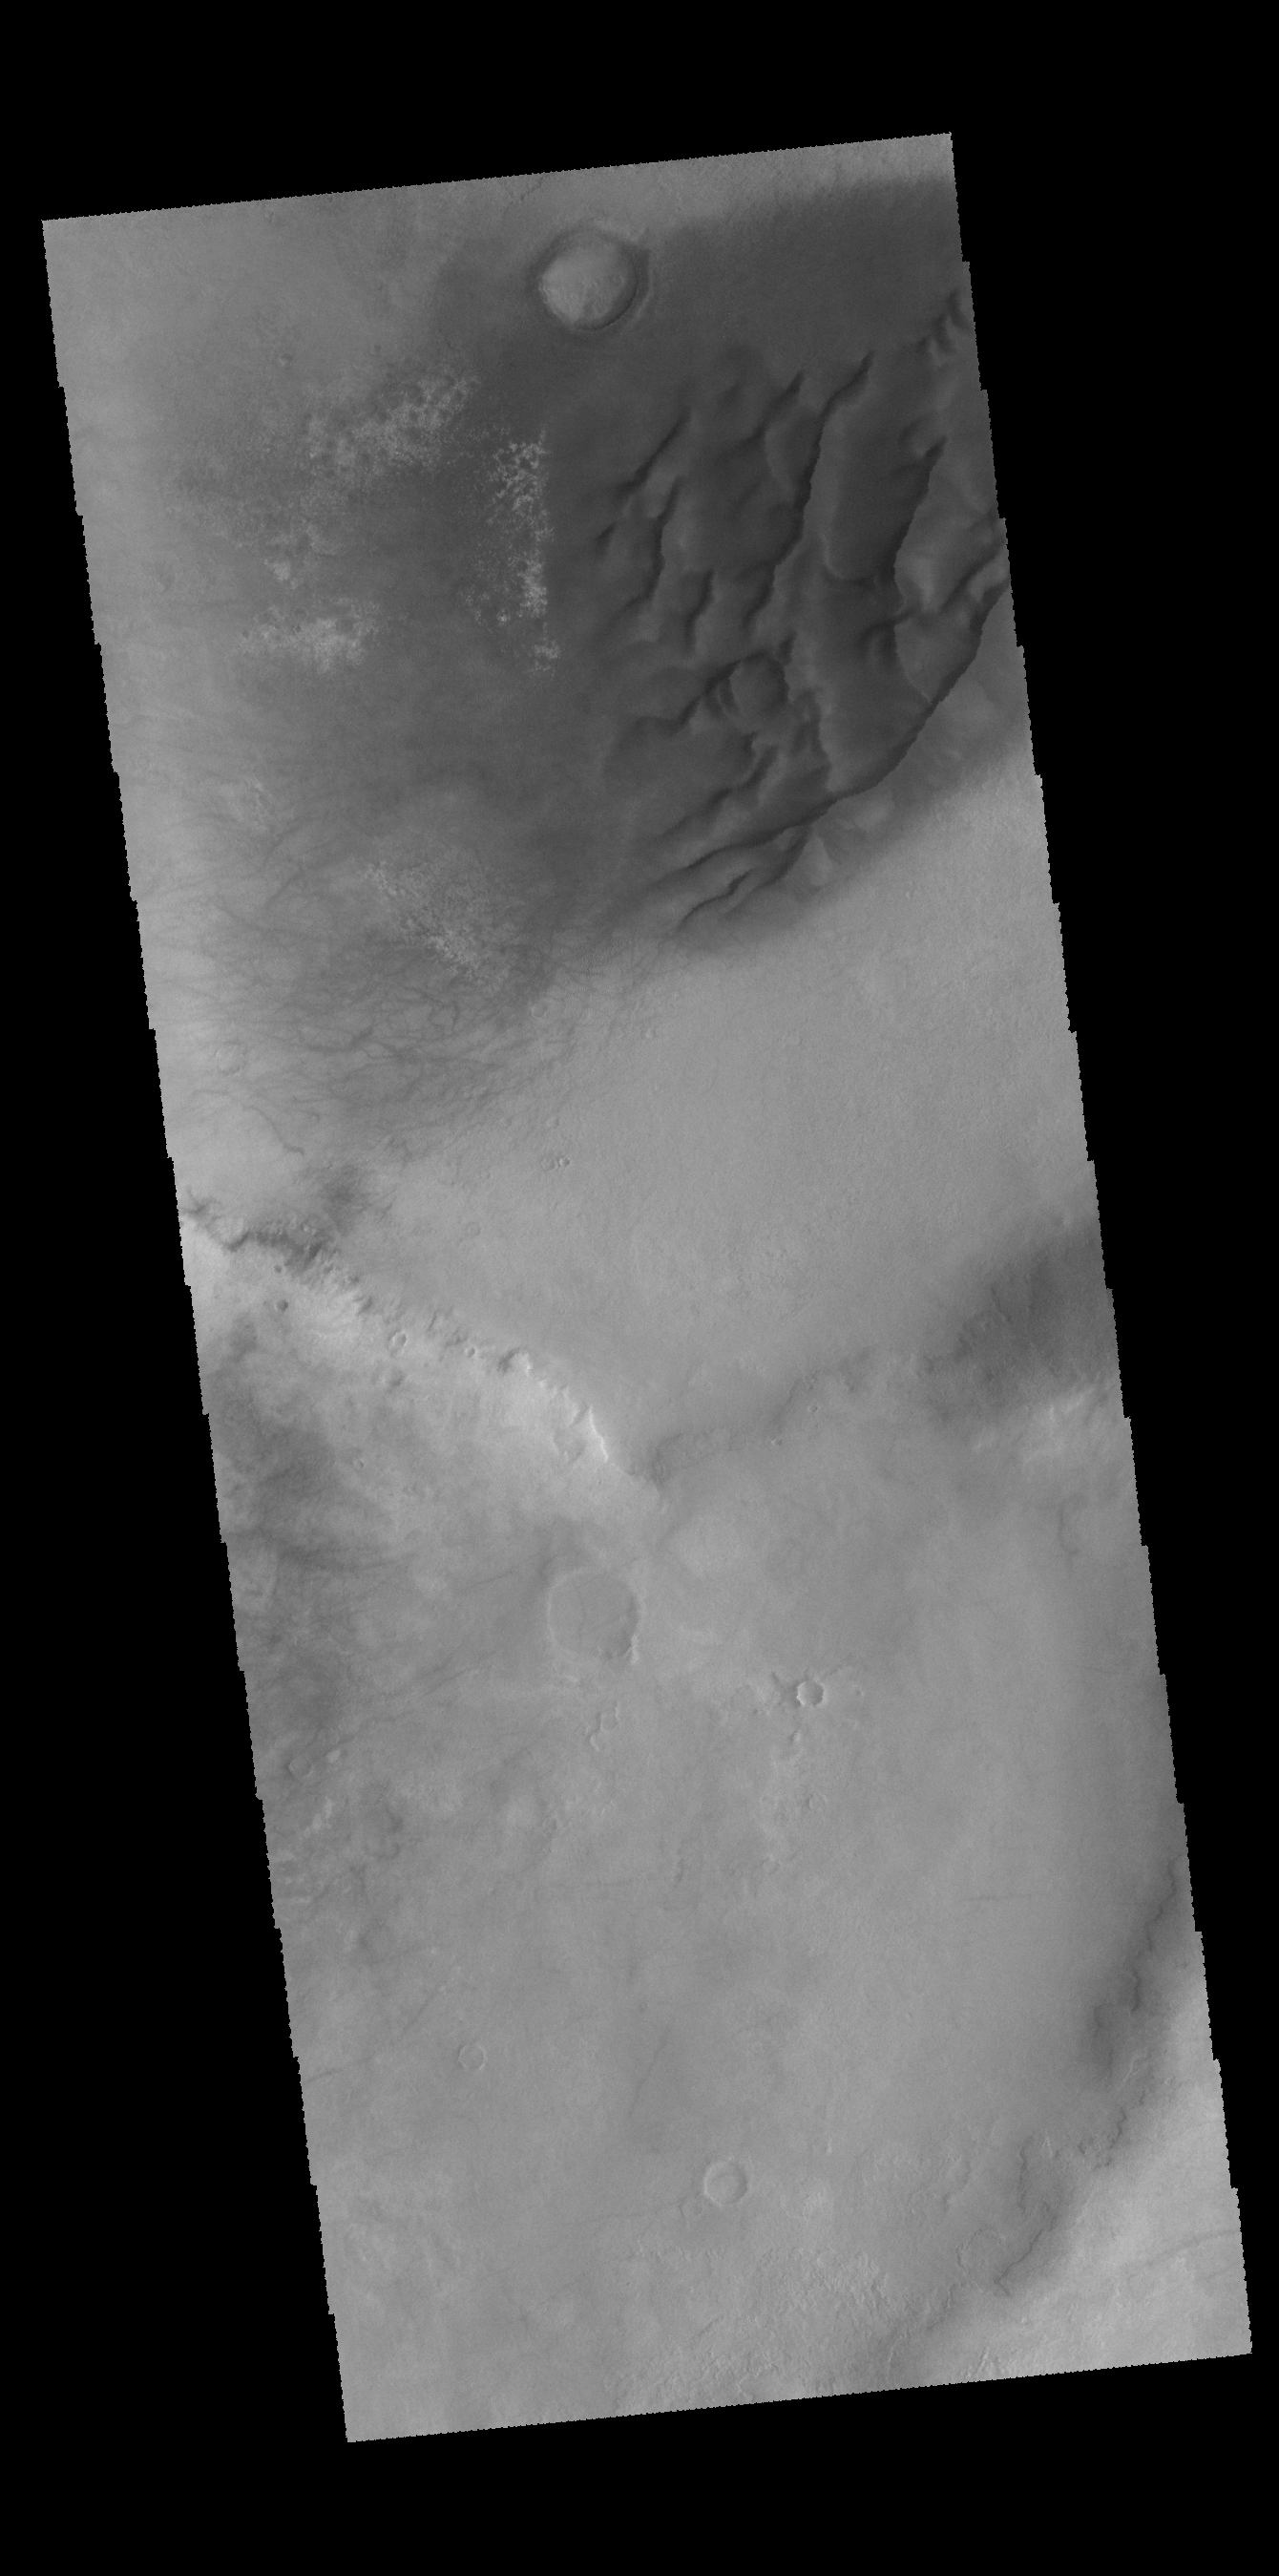

Dunes and Dust Devils

Today’s VIS image is of an unnamed crater in Noachis Terra. Part of the crater floor contains a dune field. Dust devil tracks are visible east of the dunes.

Credit: NASA/JPL-Caltech/ASU